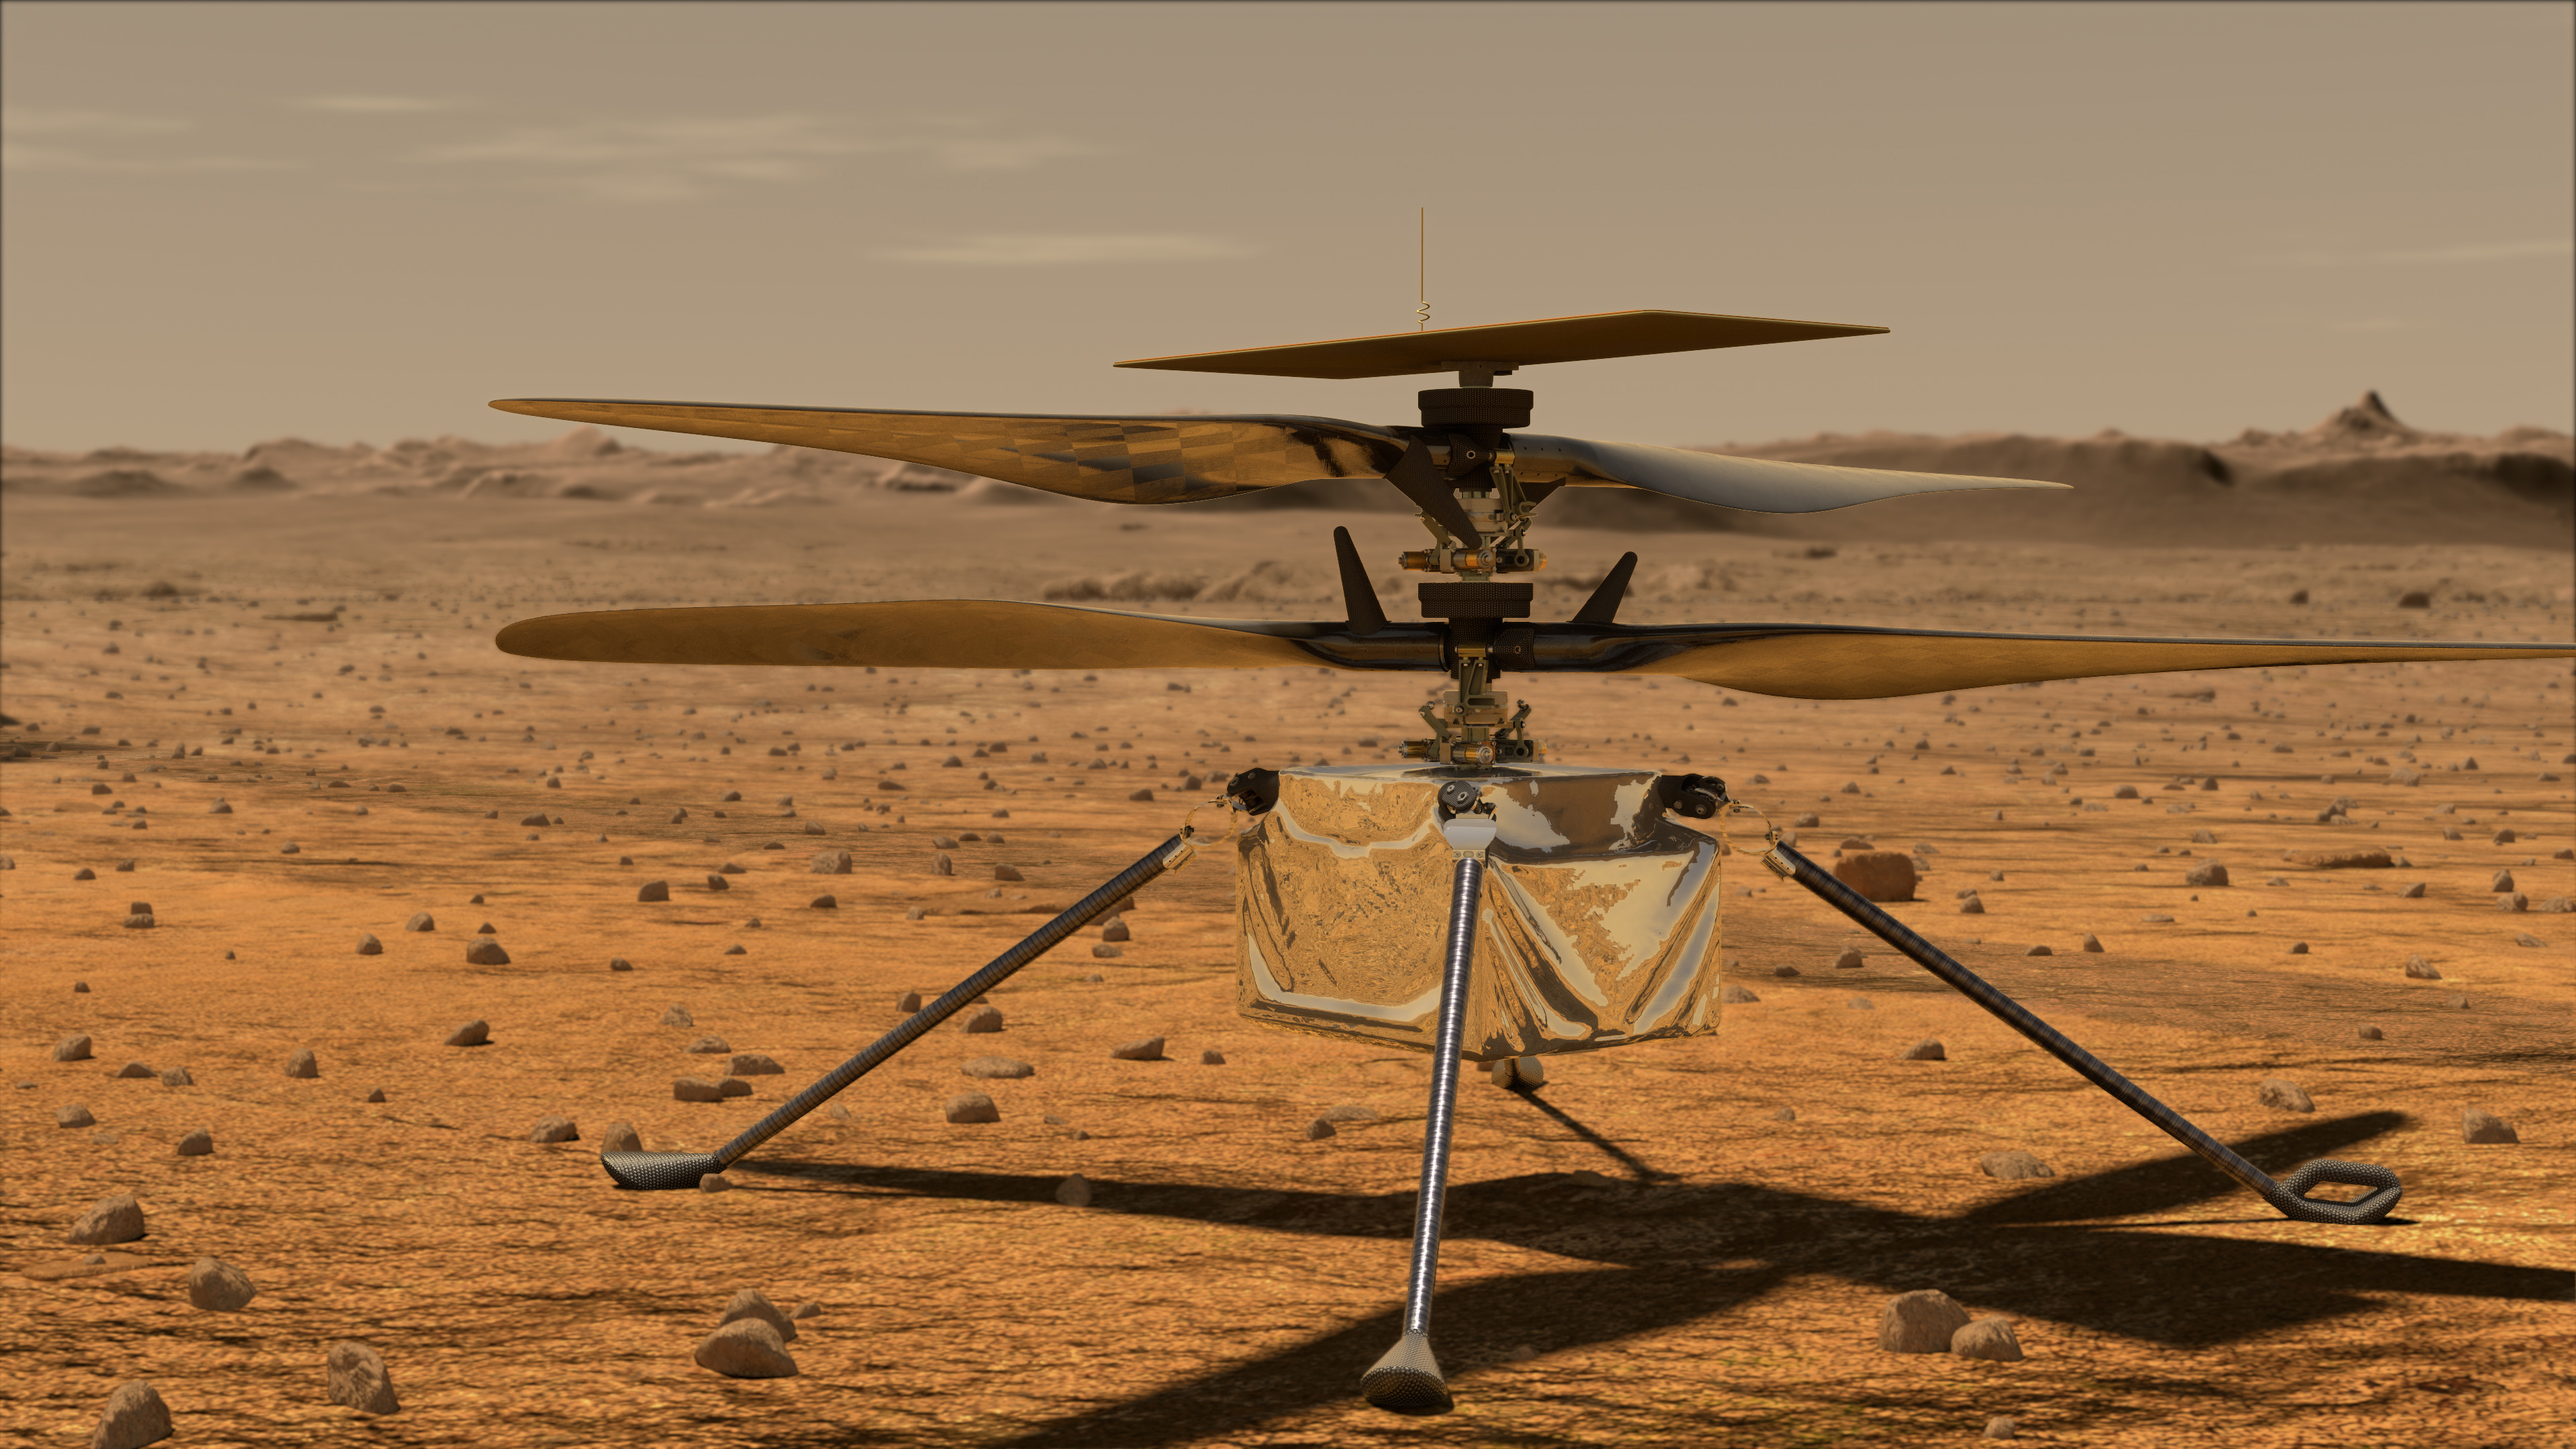

Artist’s Concept: Mars Helicopter

This artist’s concept shows the Mars Helicopter on the Martian surface.

Credit: NASA/JPL-Caltech